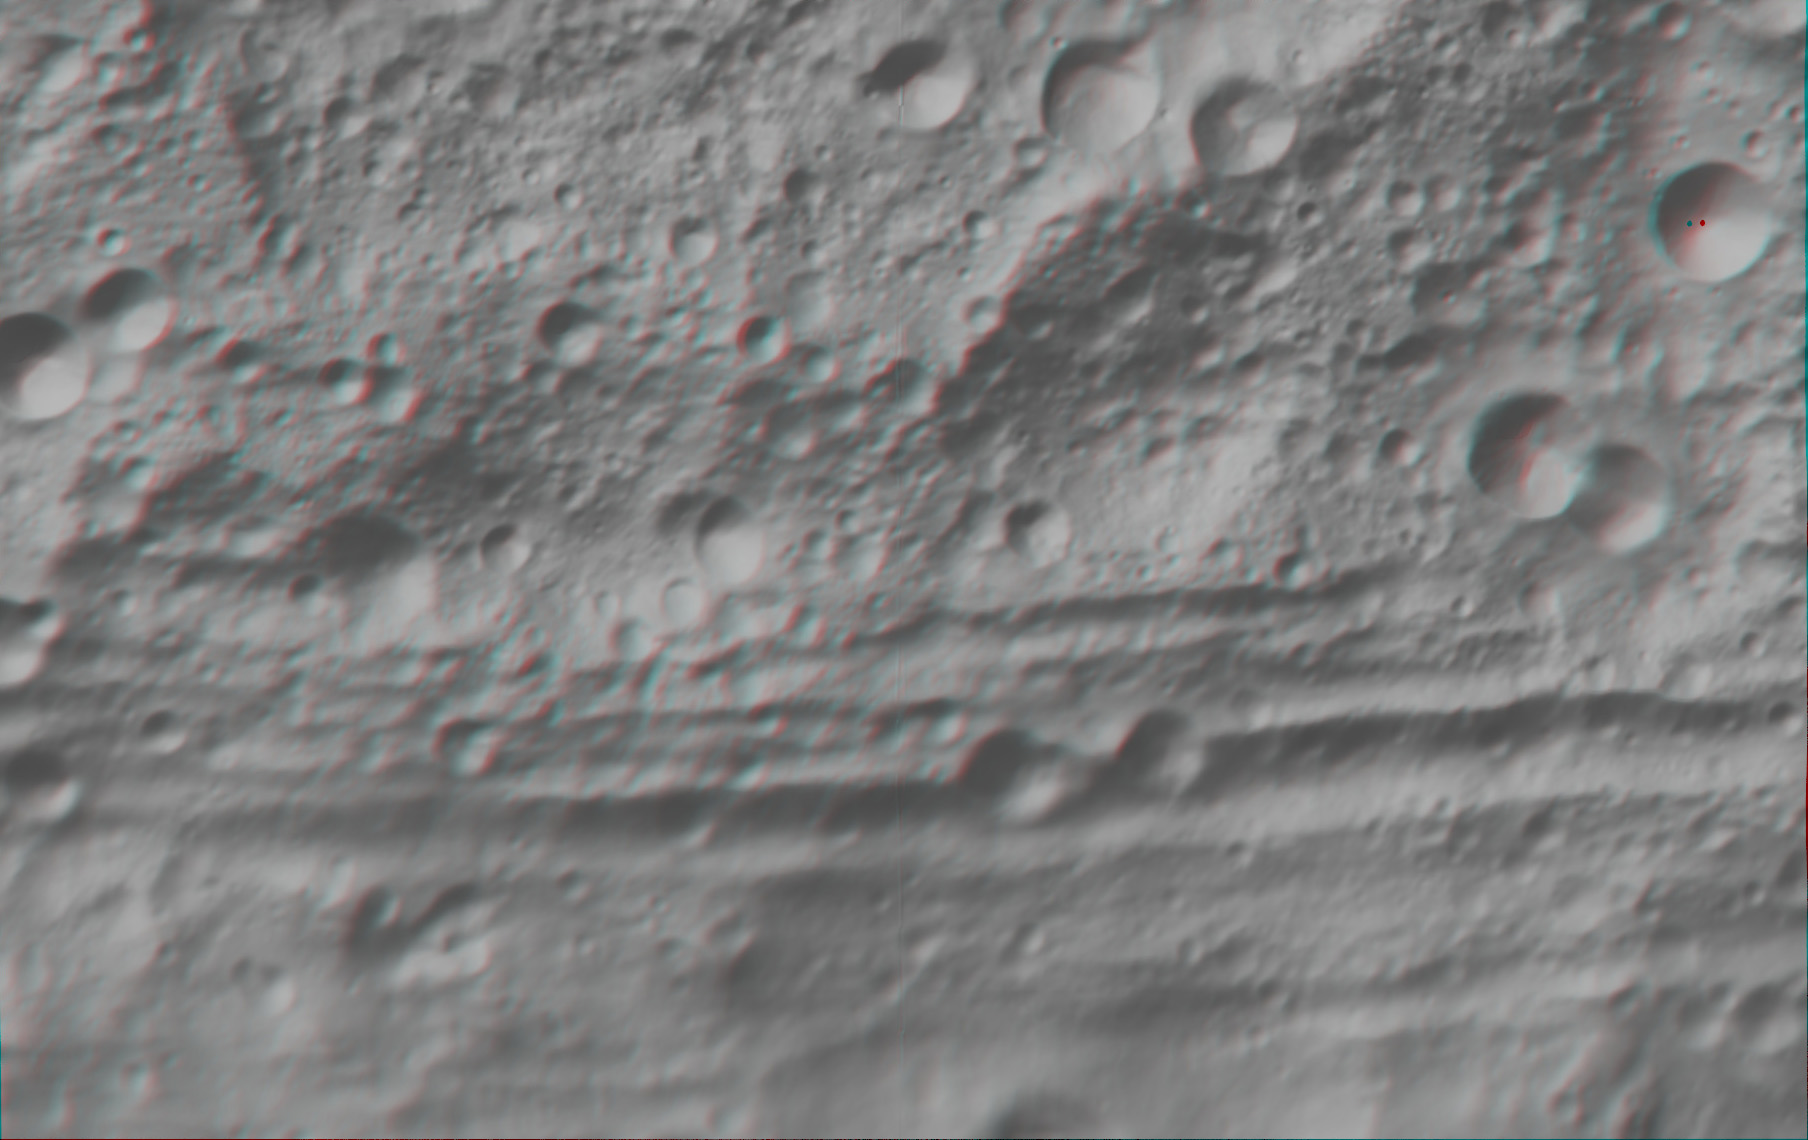

Anaglyph Image of Vesta’s Equatorial Region (I)

This anaglyph image shows the topography of part of Vesta’s equatorial region. When viewed correctly this image shows a 3-D view of Vesta’s surface. This effect was achieved by superimposing two differently colored images with an offset to create depth. To view this image in 3-D use red-green, or red-blue, glasses (left eye: red; right eye: green/blue). The depth effect/topography differences in this image were calculated from the shape model of Vesta. Vesta’s prominent equatorial troughs are clearly seen running horizontally across this image. The origin of these troughs and the possibility that they are related to the formation of the south polar basin are currently under investigation. Also seen in this 3-D image are the remnants of old, large impact craters/basins. These craters are classed as ruin eroded craters and are most clear in the center of the image, above the troughs. The image has a resolution of about 300 meters per pixel.

The Dawn mission to Vesta and Ceres is managed by NASA’s Jet Propulsion Laboratory, a division of the California Institute of Technology, Pasadena, Calif., for NASA’s Science Mission Directorate, Washington. UCLA is responsible for overall Dawn mission science. The Dawn framing cameras were developed and built under the leadership of the Max Planck Institute for Solar System Research, Katlenburg-Lindau, Germany, with significant contributions by DLR German Aerospace Center, Institute of Planetary Research, Berlin, and in coordination with the Institute of Computer and Communication Network Engineering, Braunschweig. The Framing Camera project is funded by the Max Planck Society, DLR, and NASA/JPL.

Credit: NASA/JPL-Caltech/UCLA/MPS/DLR/IDA